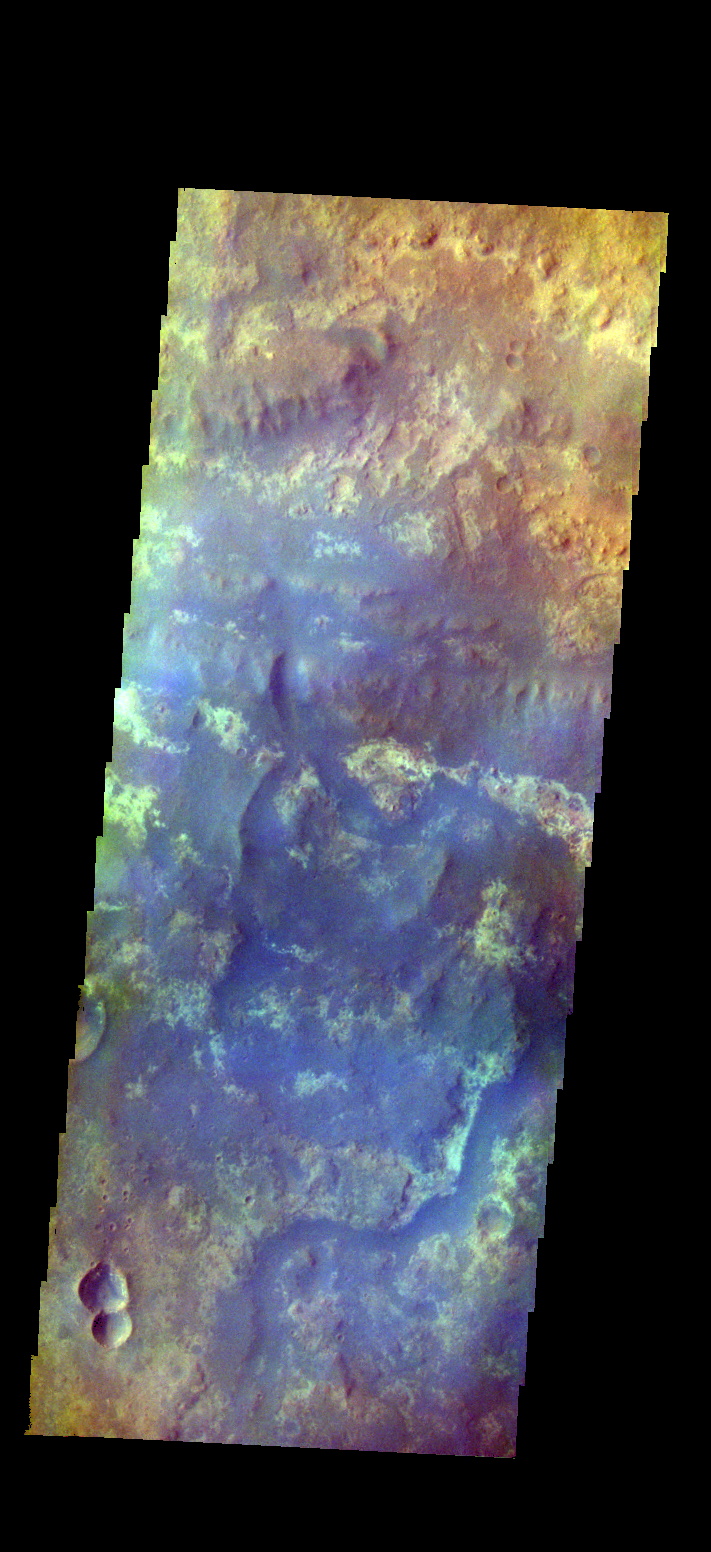

Mawrth Vallis – False Color

The THEMIS VIS camera contains 5 filters. The data from different filters can be combined in multiple ways to create a false color image. These false color images may reveal subtle variations of the surface not easily identified in a single band image. Today’s false color image shows part of Mawrth Vallis.

Credit: NASA/JPL-Caltech/ASU